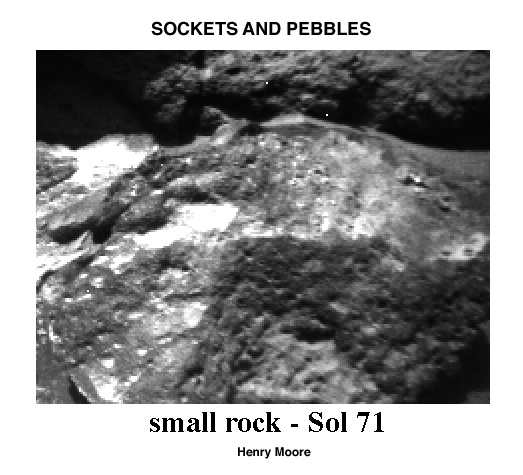

Sockets and Pebbles

This close-up Sojourner rover image of a small rock shows that weathering has etched-out pebbles to produce sockets. In the image, sunlight is coming from the upper left. Sockets (with shadows on top) are visible at the lower left and pebbles (with bright tops and shadowed bases) are seen at the lower center and lower right. Two pebbles (about 0.5 cm across) are visible at the lower center.

Mars Pathfinder is the second in NASA’s Discovery program of low-cost spacecraft with highly focused science goals. The Jet Propulsion Laboratory, Pasadena, CA, developed and manages the Mars Pathfinder mission for NASA’s Office of Space Science, Washington, D.C. JPL is a division of the California Institute of Technology (Caltech).

Photojournal note: Sojourner spent 83 days of a planned seven-day mission exploring the Martian terrain, acquiring images, and taking chemical, atmospheric and other measurements. The final data transmission received from Pathfinder was at 10:23 UTC on September 27, 1997. Although mission managers tried to restore full communications during the following five months, the successful mission was terminated on March 10, 1998.

Credit: NASA/JPL/USGS